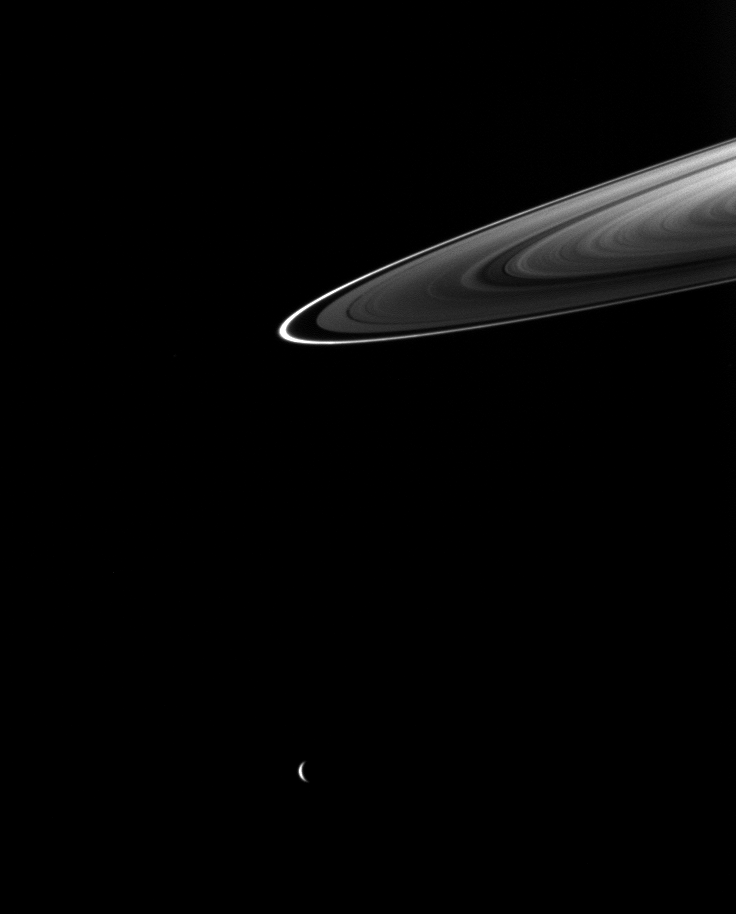

Rhea and Rings

Beyond the ansa of Saturn’s rings, a crescent Rhea completes this ring-and-moon composition.

Rhea (1,528 kilometers, or 949 miles across) is near the middle of the bottom of the image. This view looks toward the northern, sunlit side of the rings from about 4 degrees above the ringplane.

The image was taken in visible light with the Cassini spacecraft wide-angle camera on Aug. 24, 2009. The view was obtained at a distance of approximately 1.6 million kilometers (994,000 miles) from Saturn and at a Sun-Saturn-spacecraft, or phase, angle of 137 degrees. Image scale is 95 kilometers (59 miles) per pixel.

The Cassini-Huygens mission is a cooperative project of NASA, the European Space Agency and the Italian Space Agency. The Jet Propulsion Laboratory, a division of the California Institute of Technology in Pasadena, manages the mission for NASA’s Science Mission Directorate, Washington, D.C. The Cassini orbiter and its two onboard cameras were designed, developed and assembled at JPL. The imaging operations center is based at the Space Science Institute in Boulder, Colo.

Credit: NASA/JPL/Space Science Institute